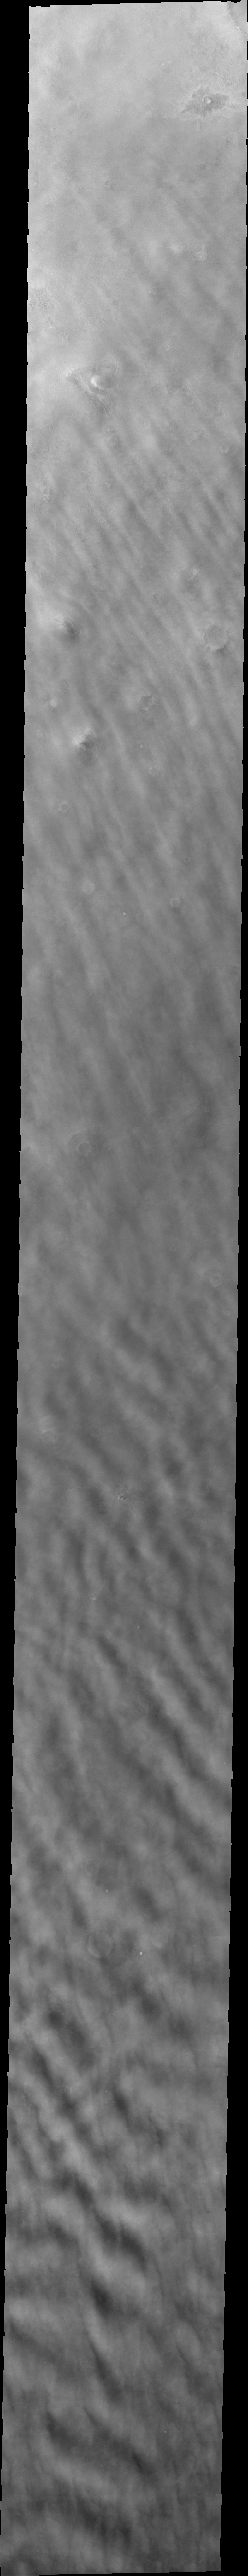

Cloud Interactions

Released 1 July 2004

The atmosphere of Mars is a dynamic system. Water-ice clouds, fog, and hazes can make imaging the surface from space difficult. Dust storms can grow from local disturbances to global sizes, through which imaging is impossible. Seasonal temperature changes are the usual drivers in cloud and dust storm development and growth.

Eons of atmospheric dust storm activity has left its mark on the surface of Mars. Dust carried aloft by the wind has settled out on every available surface; sand dunes have been created and moved by centuries of wind; and the effect of continual sand-blasting has modified many regions of Mars, creating yardangs and other unusual surface forms.

This image was acquired during mid-spring near the North Pole. The linear water-ice clouds are now regional in extent and often interact with neighboring cloud system, as seen in this image. The bottom of the image shows how the interaction can destroy the linear nature. While the surface is still visible through most of the clouds, there is evidence that dust is also starting to enter the atmosphere.

Image information: VIS instrument. Latitude 68.4, Longitude 258.8 East (101.2 West). 38 meter/pixel resolution.

Note: this THEMIS visual image has not been radiometrically nor geometrically calibrated for this preliminary release. An empirical correction has been performed to remove instrumental effects. A linear shift has been applied in the cross-track and down-track direction to approximate spacecraft and planetary motion. Fully calibrated and geometrically projected images will be released through the Planetary Data System in accordance with Project policies at a later time.

NASA’s Jet Propulsion Laboratory manages the 2001 Mars Odyssey mission for NASA’s Office of Space Science, Washington, D.C. The Thermal Emission Imaging System (THEMIS) was developed by Arizona State University, Tempe, in collaboration with Raytheon Santa Barbara Remote Sensing. The THEMIS investigation is led by Dr. Philip Christensen at Arizona State University. Lockheed Martin Astronautics, Denver, is the prime contractor for the Odyssey project, and developed and built the orbiter. Mission operations are conducted jointly from Lockheed Martin and from JPL, a division of the California Institute of Technology in Pasadena.

Credit: NASA/JPL/Arizona State University